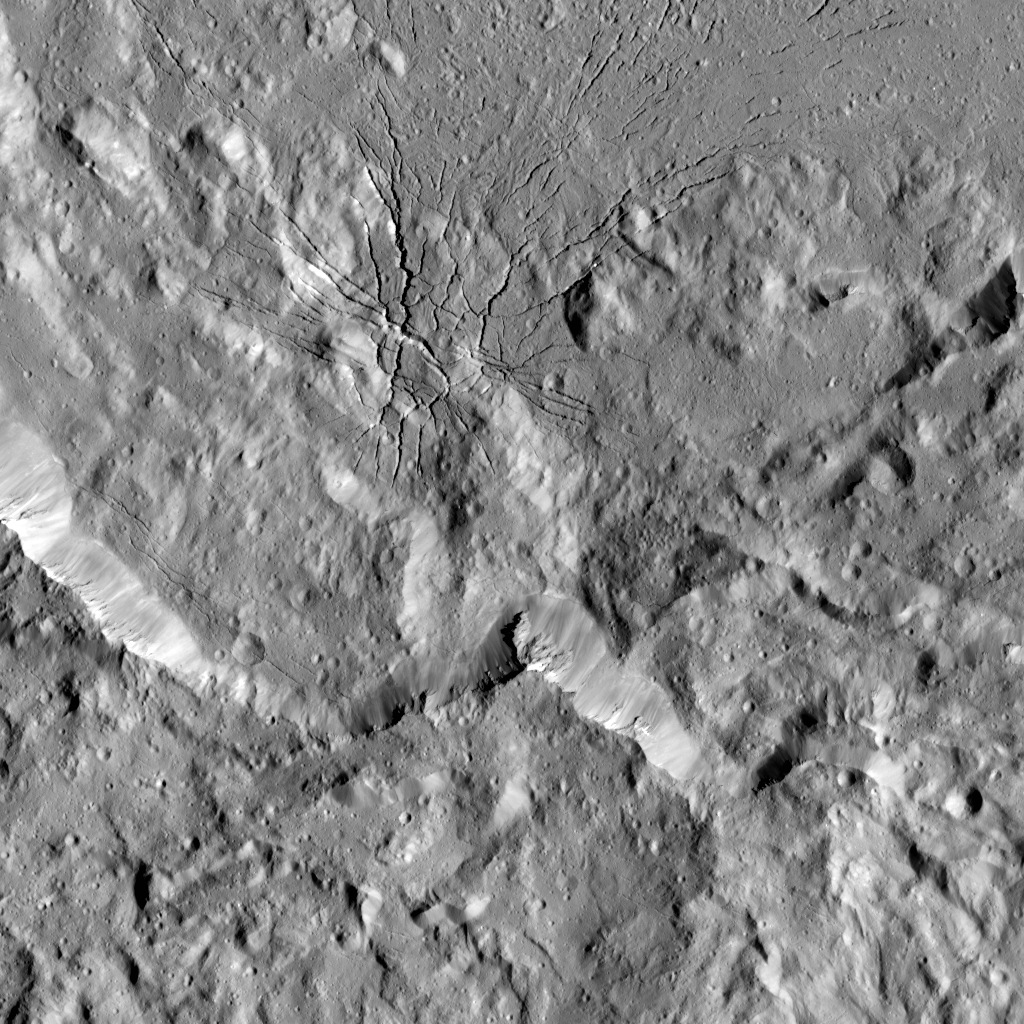

Spiderweb-like Fractures in Occator Crater

This image shows a complex set of fractures found in the southwestern region of the floor of Occator Crater on Ceres. In this picture, north is at the top.

The two intersecting fracture systems (roughly northwest-southeast and southwest-northeast) are part of a larger fault network that extends across Occator’s floor. These fractures have been interpreted as evidence that material came up from below and formed a dome shape, as if a piston was pushing Occator’s floor from beneath the surface. This may be due to the upwelling of material coming from Ceres’ deep interior. An alternative hypothesis is that the deformation is due to volume changes inside a reservoir of icy magma in the shallow subsurface that is in the process of freezing, similar to the change in volume that a bottle of water experiences when put in a freezer.

Another set of fractures can be seen parallel to the southwestern wall and is not connected to the Occator fracture network.

Dawn took this image during its extended mission on August 17, 2016, from its low-altitude mapping orbit, at a distance of about 240 miles (385 kilometers) above the surface. The image resolution is 120 feet (35 meters) per pixel. The center coordinates are 16 degrees north in latitude and 237 east in longitude.

Dawn’s mission is managed by JPL for NASA’s Science Mission Directorate in Washington. Dawn is a project of the directorate’s Discovery Program, managed by NASA’s Marshall Space Flight Center in Huntsville, Alabama. UCLA is responsible for overall Dawn mission science. Orbital ATK Inc., in Dulles, Virginia, designed and built the spacecraft. The German Aerospace Center, Max Planck Institute for Solar System Research, Italian Space Agency and Italian National Astrophysical Institute are international partners on the mission team.

Credit: NASA/JPL-Caltech/UCLA/MPS/DLR/IDA